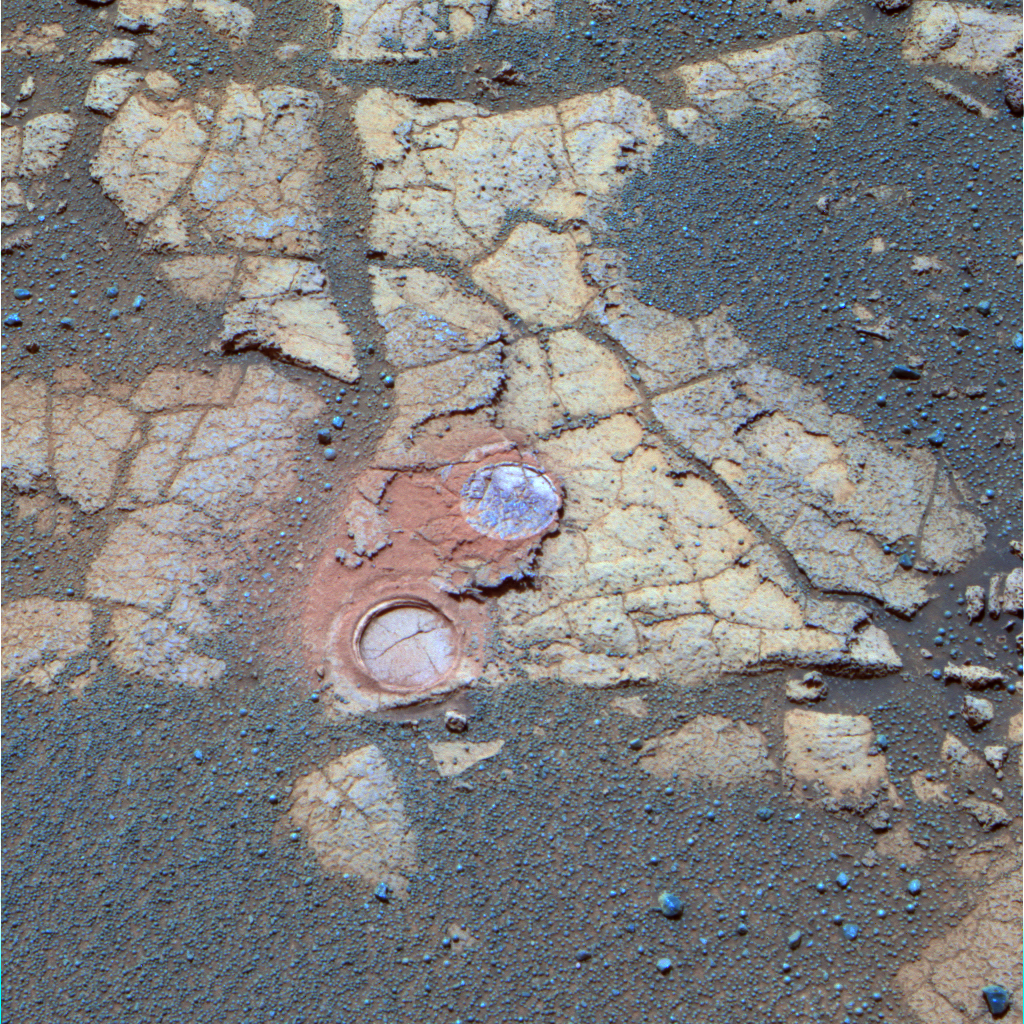

Opportunity Examines Cracks and Coatings on Mars Rocks

This false-color panoramic image, taken on martian day, or sol, 561 (Aug. 22, 2005) by NASA’s Opportunity rover, shows the nature of the outcrop rocks that the rover is encountering on its southward journey across the martian plains to “Erebus Crater.” The rocks, similar in make-up to those encountered earlier in the mission, display a clear pattern of cracks as well as rind-like features (identifiable as a light shade of blue to olive in the image) coating the outcrop surface. Prominent in the image are two holes (one on the rock, one on the rind) drilled with the rover’s rock abrasion tool to facilitate chemical analysis of the underlying material. The reddish color around the holes is from iron-rich dust produced during the grinding operation. The rind, nicknamed “Lemon Rind,” and the underlying rock, nicknamed “Strawberry,” have turned out to be similar in overall chemistry and texture. Science team members are working to understand the nature of the relationship between these kinds of rocks and rinds on the Meridiani plains. This false-color composite was generated from a combination of 750-, 530-, and 430-nanometer filter images taken by the Opportunity panoramic camera, an instrument that has acquired more than 36,000 color filter images to date of martian terrain at Meridiani Planum.

Credit: NASA/JPL/Cornell